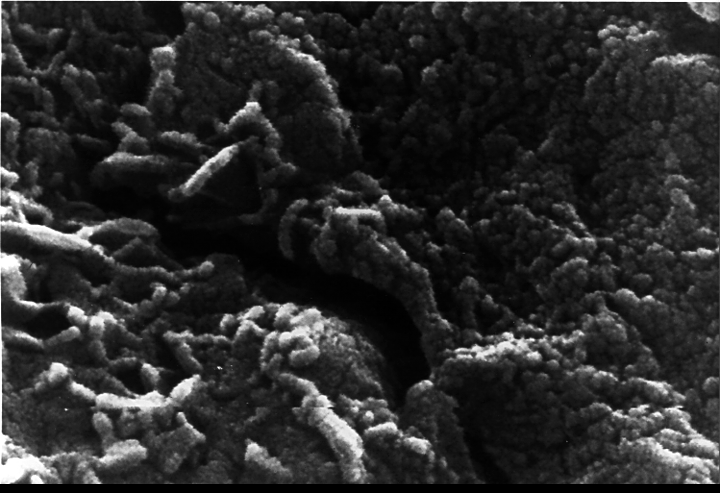

Mars Life? – Microscopic Tubular Structures

This electron microscope image shows extremely tiny tubular structures that are possible microscopic fossils of bacteria-like organisms that may have lived on Mars more than 3.6 billion years ago. A two-year investigation by a NASA research team found organic molecules, mineral features characteristic of biological activity and possible microscopic fossils such as these inside of an ancient Martian rock that fell to Earth as a meteorite. The largest possible fossils are less than 1/100th the diameter of a human hair in size while most are ten times smaller. The fossil-like structures were found in carbonate minerals formed along pre-existing fractures in the meteorite in a fashion similar to the way fossils occur in limestone on Earth, although on a microscopic scale.

A NASA research team of scientists at the Johnson Space Center and at Stanford University has found evidence that strongly suggests primitive life may have existed on Mars more than 3.6 billion years ago. The NASA-funded team found the first organic molecules thought to be of Martian origin; several mineral features characteristic of biological activity; and possible microscopic fossils of primitive, bacteria-like organisms inside of an ancient Martian rock that fell to Earth as a meteorite. This array of indirect evidence of past life will be reported in the Aug. 16 issue of the journal Science, presenting the investigation to the scientific community at large to reach a future consensus that will either confirm or deny the team’s conclusion.

Credit: NASA/JSC/Stanford University